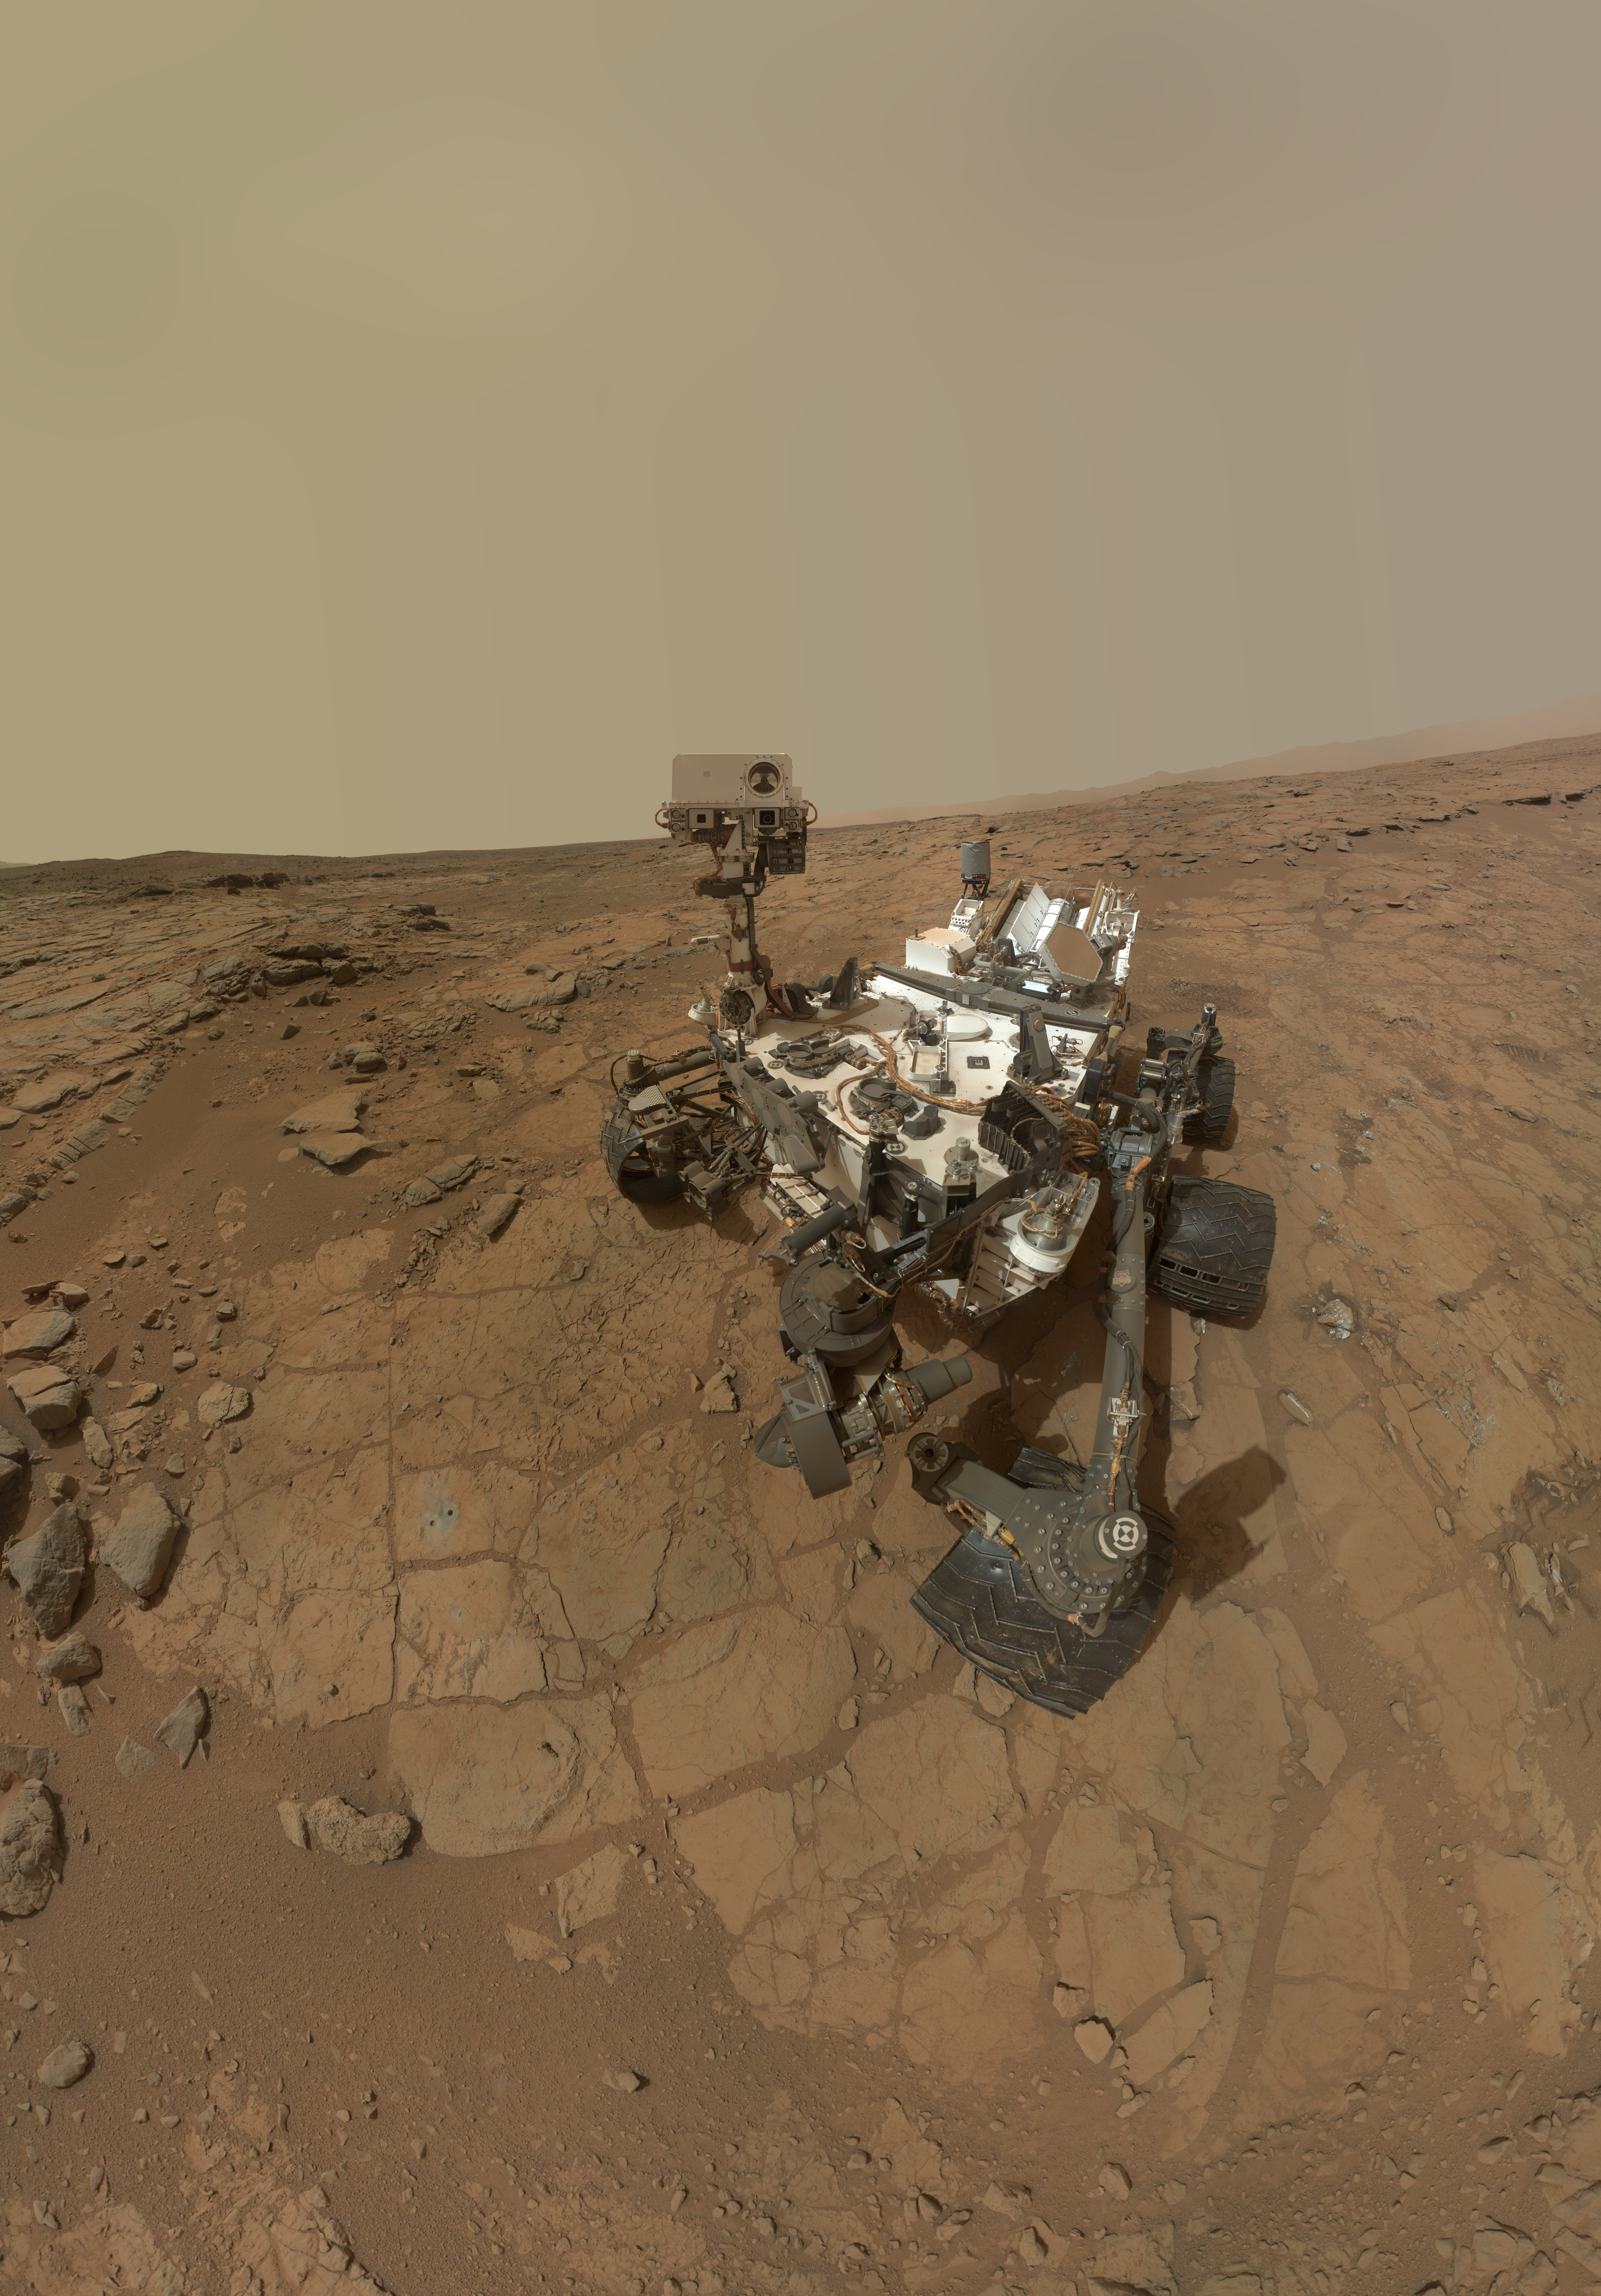

Updated Curiosity Self-Portrait at ‘John Klein’

This self-portrait of NASA’s Mars rover Curiosity combines dozens of exposures taken by the rover’s Mars Hand Lens Imager (MAHLI) during the 177th Martian day, or sol, of Curiosity’s work on Mars (Feb. 3, 2013), plus three exposures taken during Sol 270 (May 10, 2013) to update the appearance of part of the ground beside the rover. The updated area, which is in the lower left quadrant of the image, shows gray-powder and two holes where Curiosity used its drill on the rock target “John Klein.” The portion has been spliced into a self-portrait that was prepared and released in February (PIA16764), before the use of the drill. The result shows what the site where the self-portrait was taken looked like by the time the rover was ready to drive away from that site in May 2013.

The rover’s robotic arm is not visible in the mosaic. MAHLI, which took the component images for this mosaic, is mounted on a turret at the end of the arm. Wrist motions and turret rotations on the arm allowed MAHLI to acquire the mosaic’s component images. The arm was positioned out of the shot in the images, or portions of images, used in the mosaic.

Malin Space Science Systems, San Diego, developed, built and operates MAHLI. NASA’s Jet Propulsion Laboratory, Pasadena, Calif., manages the Mars Science Laboratory Project and the mission’s Curiosity rover for NASA’s Science Mission Directorate in Washington. The rover was designed and assembled at JPL, a division of the California Institute of Technology in Pasadena.

Credit: NASA/JPL-Caltech/MSSS